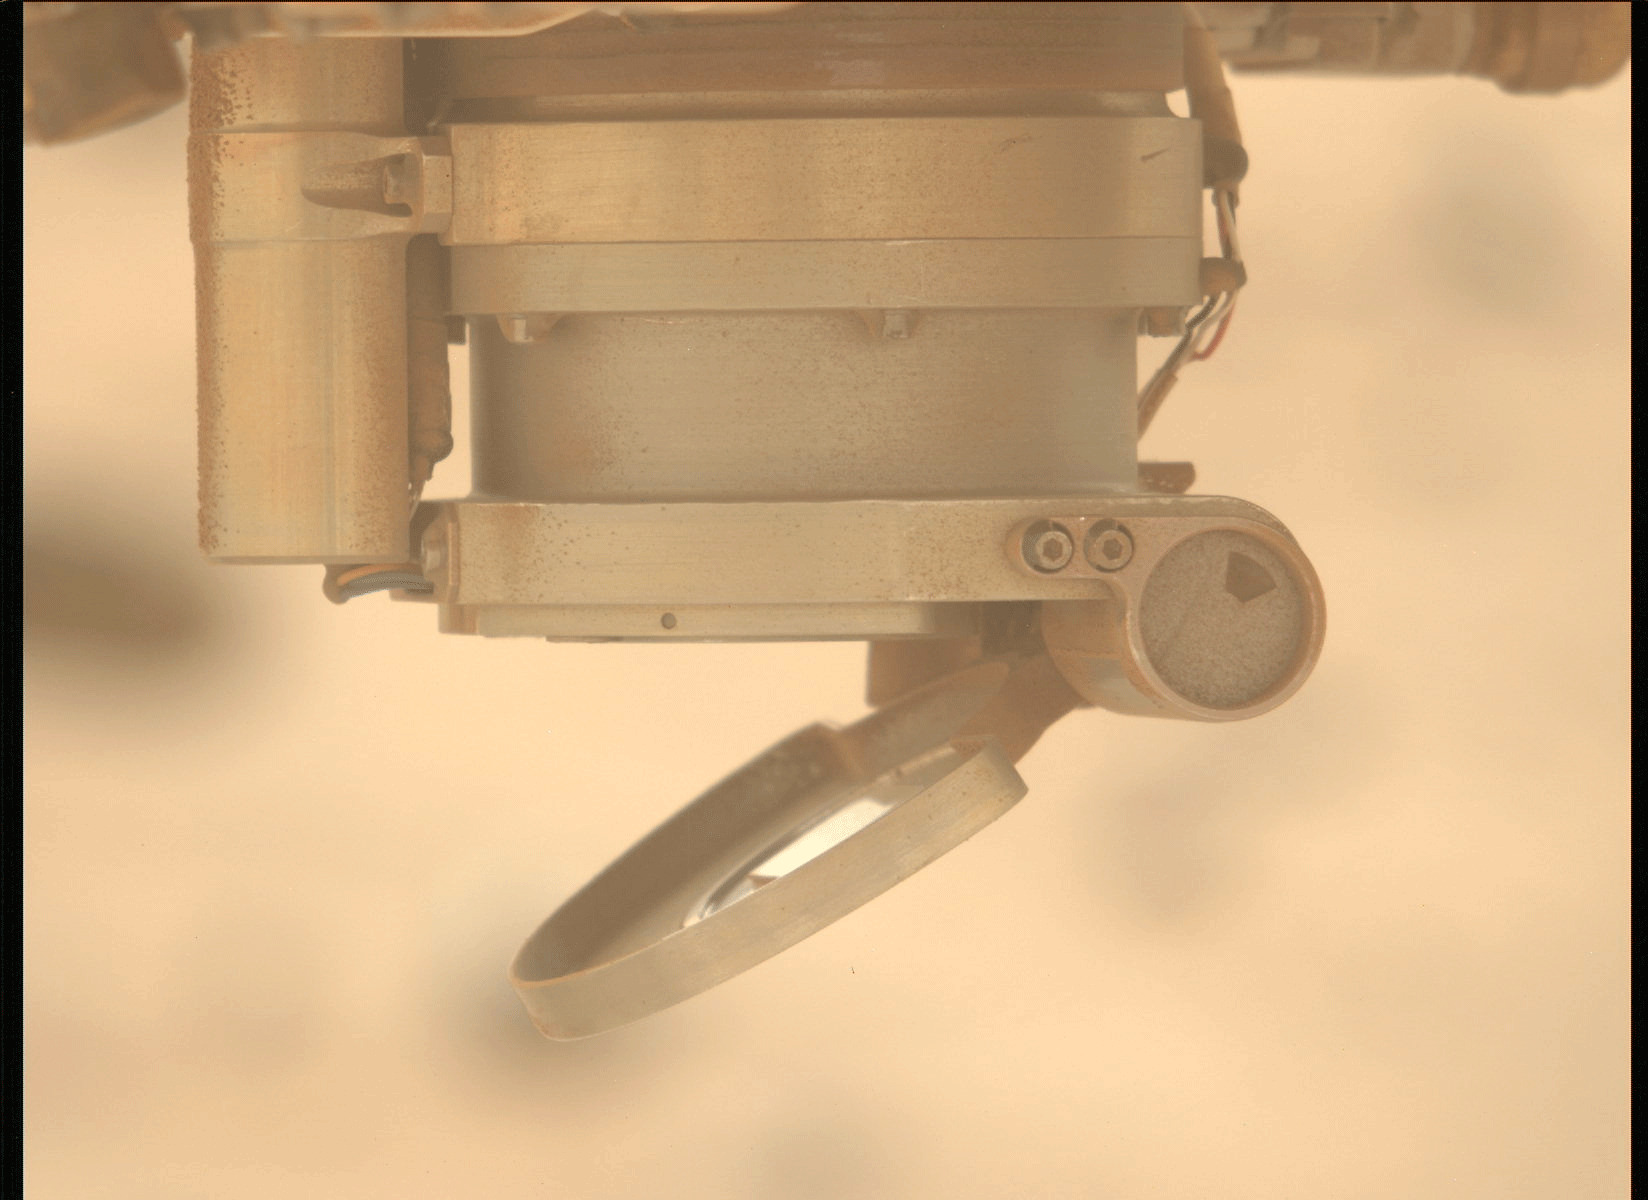

Moving the Lens Cover on Perseverance’s SHERLOC

On May 11, 2024, the 1,147th Martian day, or sol, of Perseverance’s mission, the Mastcam-Z instrument aboard the NASA Mars rover took these three images showing movement of the cover for the Autofocus and Context Imager (ACI) camera during a test to characterize the behavior of the cover mechanism.

Part of the SHERLOC (Scanning Habitable Environments with Raman & Luminescence) instrument, the cover is designed to protect the instrument’s spectrometer and one of its cameras from dust. On Jan. 6, 2024, the cover froze in a position that prevented SHERLOC from collecting data. The rover team found a way to address the issue so the instrument can continue to operate.

A key objective for Perseverance’s mission on Mars is astrobiology, including the search for signs of ancient microbial life. The rover is also characterizing the planet’s geology and past climate, which paves the way for human exploration of the Red Planet. JPL, which is managed for NASA by Caltech in Pasadena, California, built and manages operations of the Perseverance rover.

Credit: NASA/JPL-Caltech/ASU/MSSS